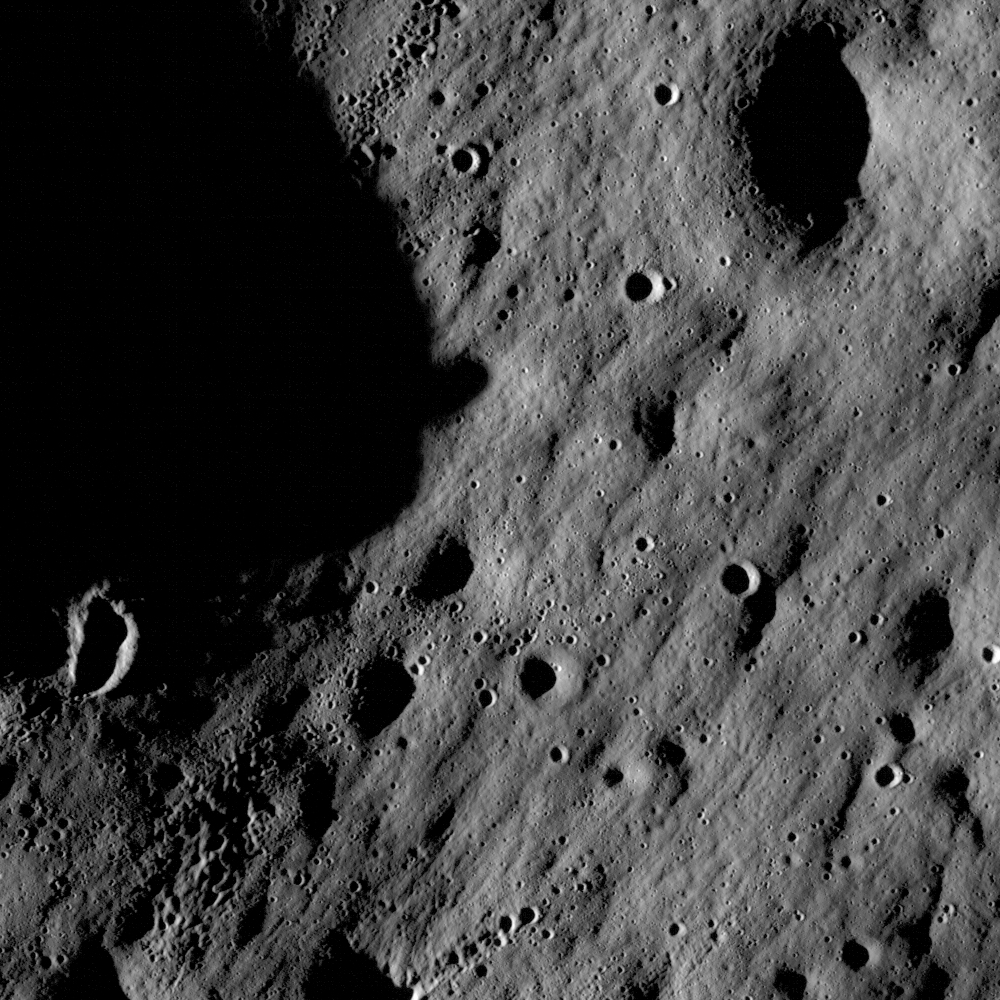

First Images from NASA's New Moon Mission

These images show cratered regions near the moon's Mare Nubium region, as photographed by the Lunar Reconnaissance Orbiter's LROC instrument. Each image shows a region 1,400 meters (0.87 miles) wide. the bottoms of both images face lunar north. The image below shows the location of these two images in relation to each other.

Credit: NASA/Goddard Space Flight Center/Arizona State University